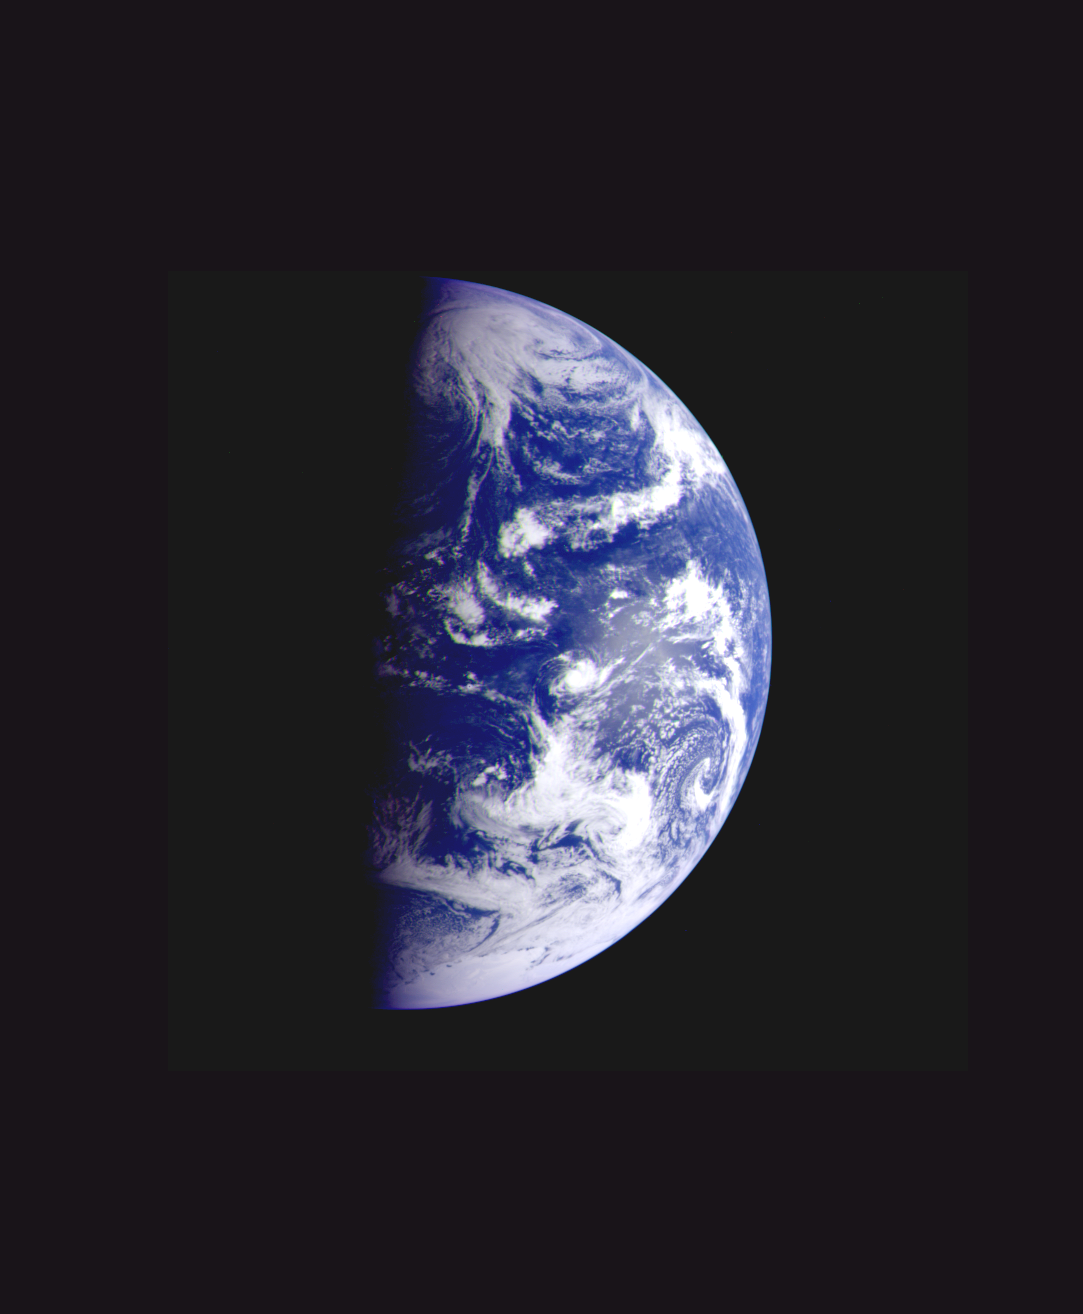

Earth – Departing Image by Galileo

This color image of the Earth was taken by the Galileo spacecraft on December 11 as it departed on its 3-year flight to Jupiter, about 2 1/2 days after the second Earth flyby. The distance to Earth is about 1.9 million kilometers (1.2 million miles). Antarctica is visible at the bottom of the image, and dawn is rising over the Pacific Ocean. The Galileo project, whose primary mission is the exploration of the Jupiter system in 1995-97, is managed for NASA’s Office of Space Science and Applications by the Jet Propulsion Laboratory.

Credit: NASA/JPL